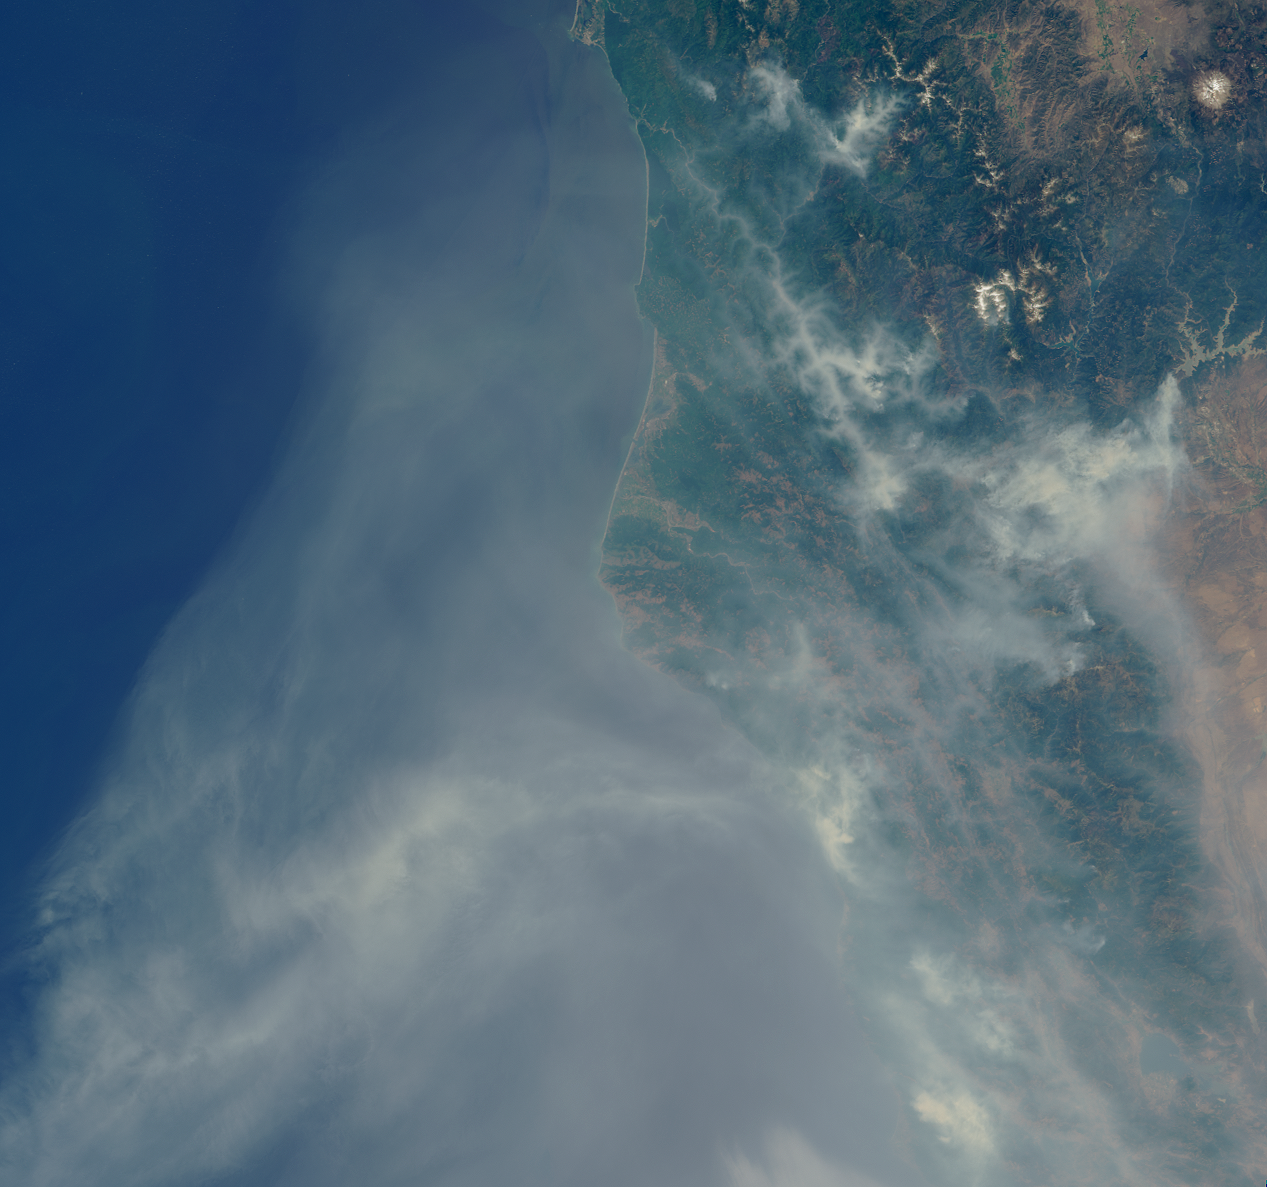

Smoke Blankets Northern California

Lightning strikes have sparked more than a thousand fires in northern California. This image was captured by the Multi-angle Imaging SpectroRadiometer’s nadir (vertical-viewing) camera on 27 June 2008. Cape Mendocino is at the center of the image and Mt. Shasta is near the upper right. Concentrated smoke is visible in several river valleys and the large smoke cloud extends over the Pacific Ocean for hundreds of kilometers.

MISR was built and is managed by NASA’s Jet Propulsion Laboratory, Pasadena, Calif., for NASA’s Science Mission Directorate, Washington, D.C. The Terra satellite is managed by NASA’s Goddard Space Flight Center, Greenbelt, Md. JPL is a division of the California Institute of Technology.

Credit: NASA/GSFC/LaRC/JPL, MISR Team